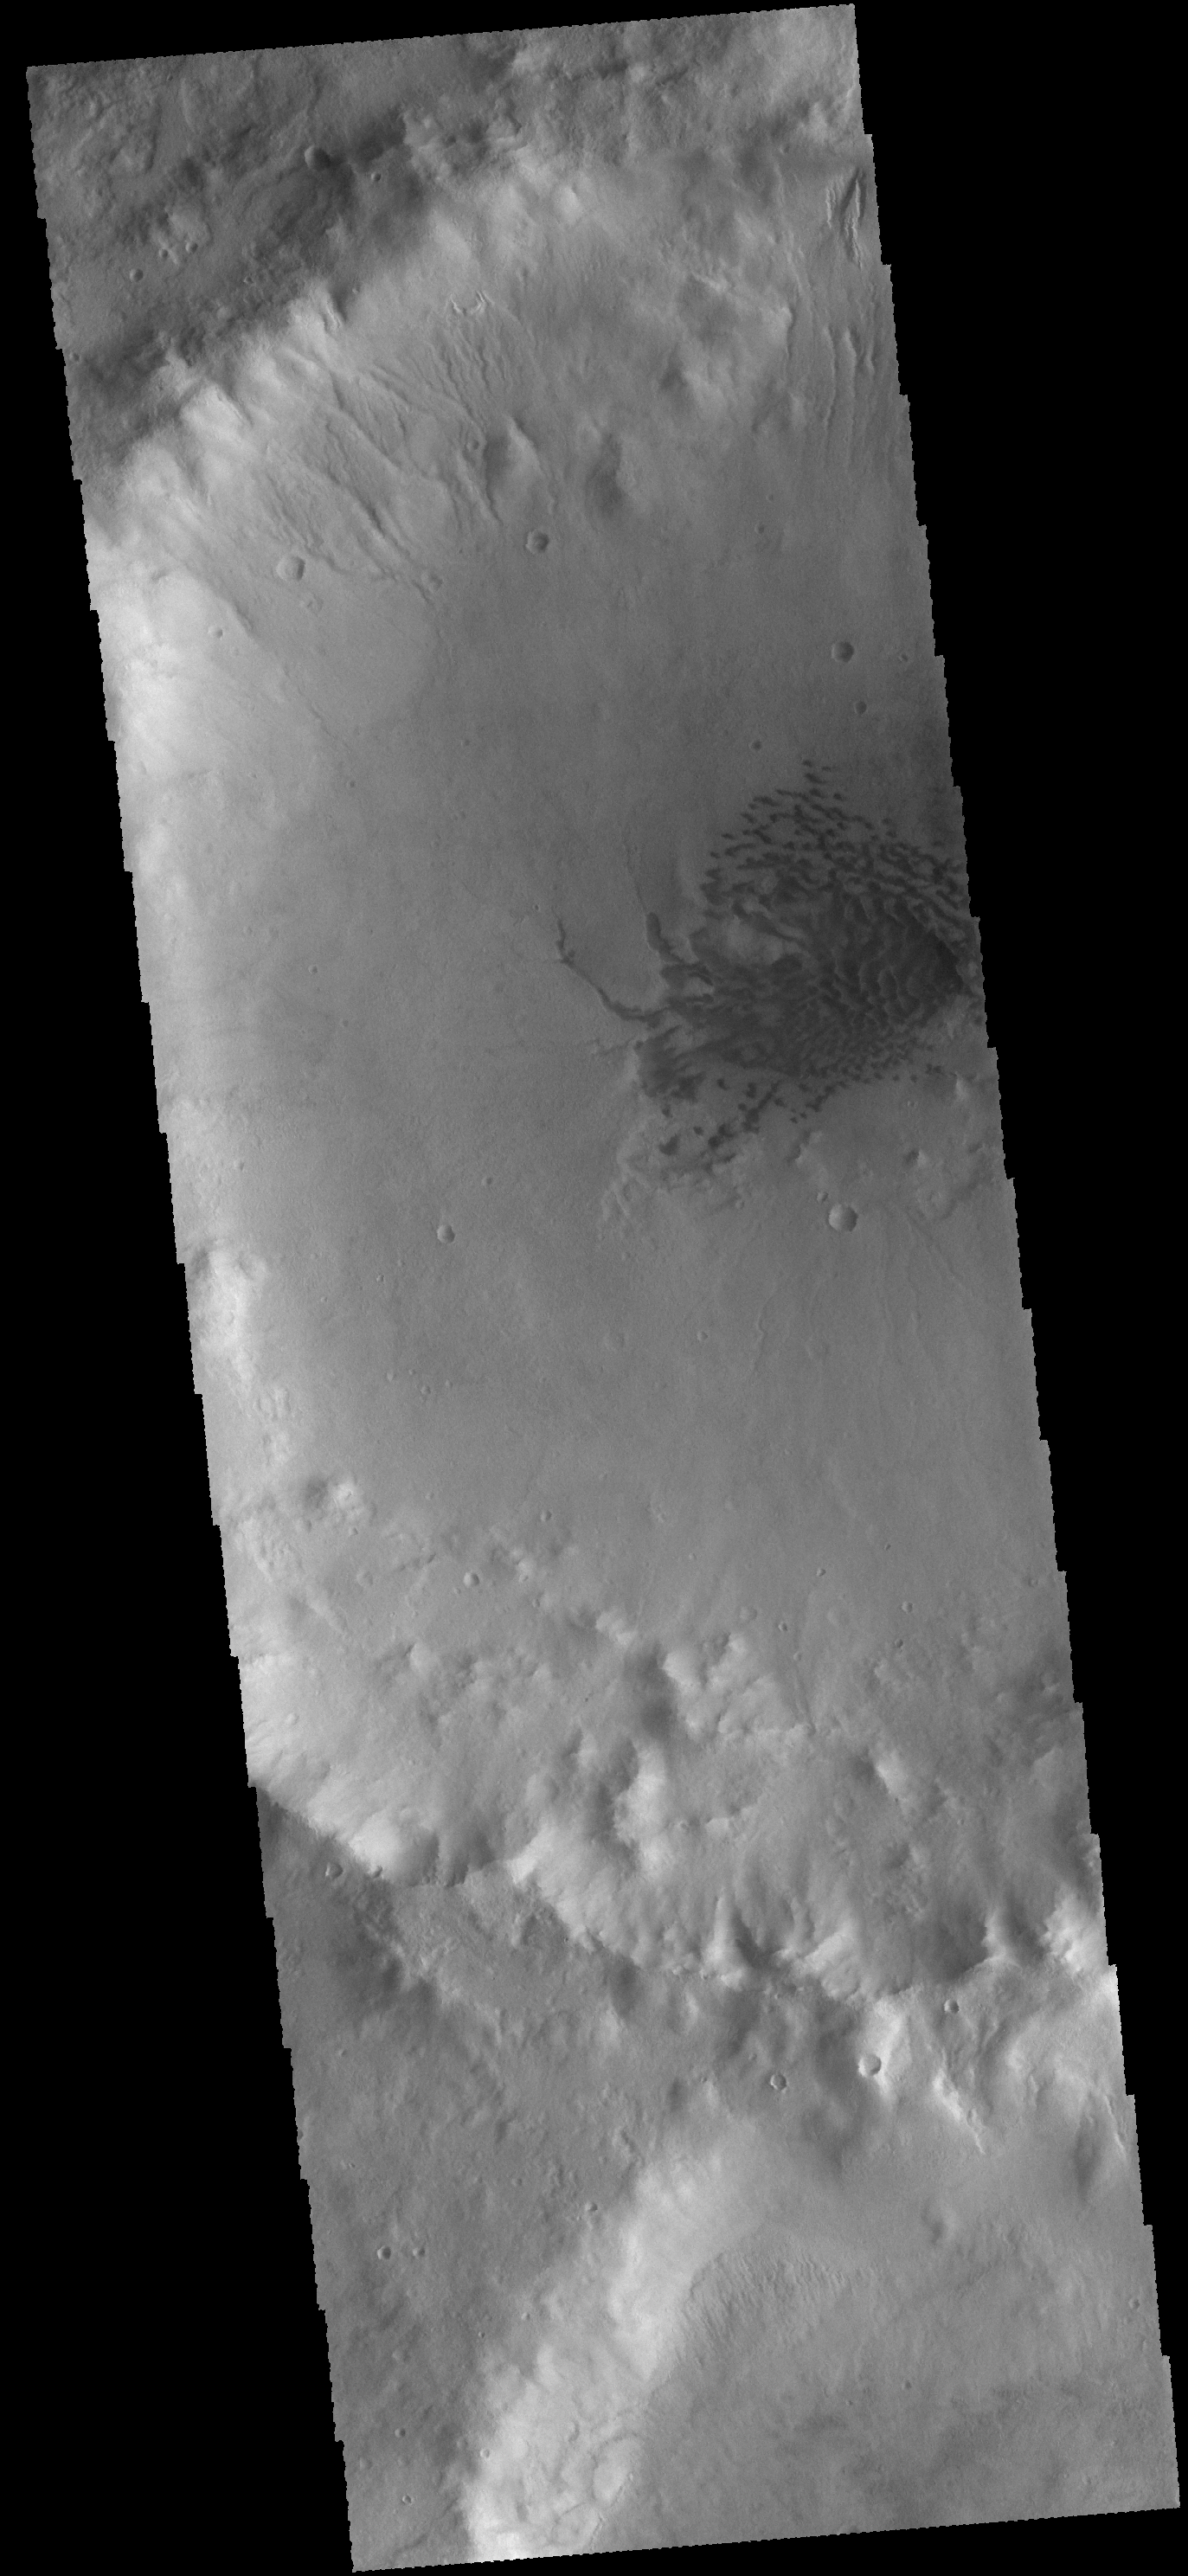

Crater Dunes

A field of sand dunes is located on the floor of this unnamed crater in Terra Cimmeria. Several gullies dissect the northern rim of the crater.

Credit: NASA/JPL-Caltech/ASU